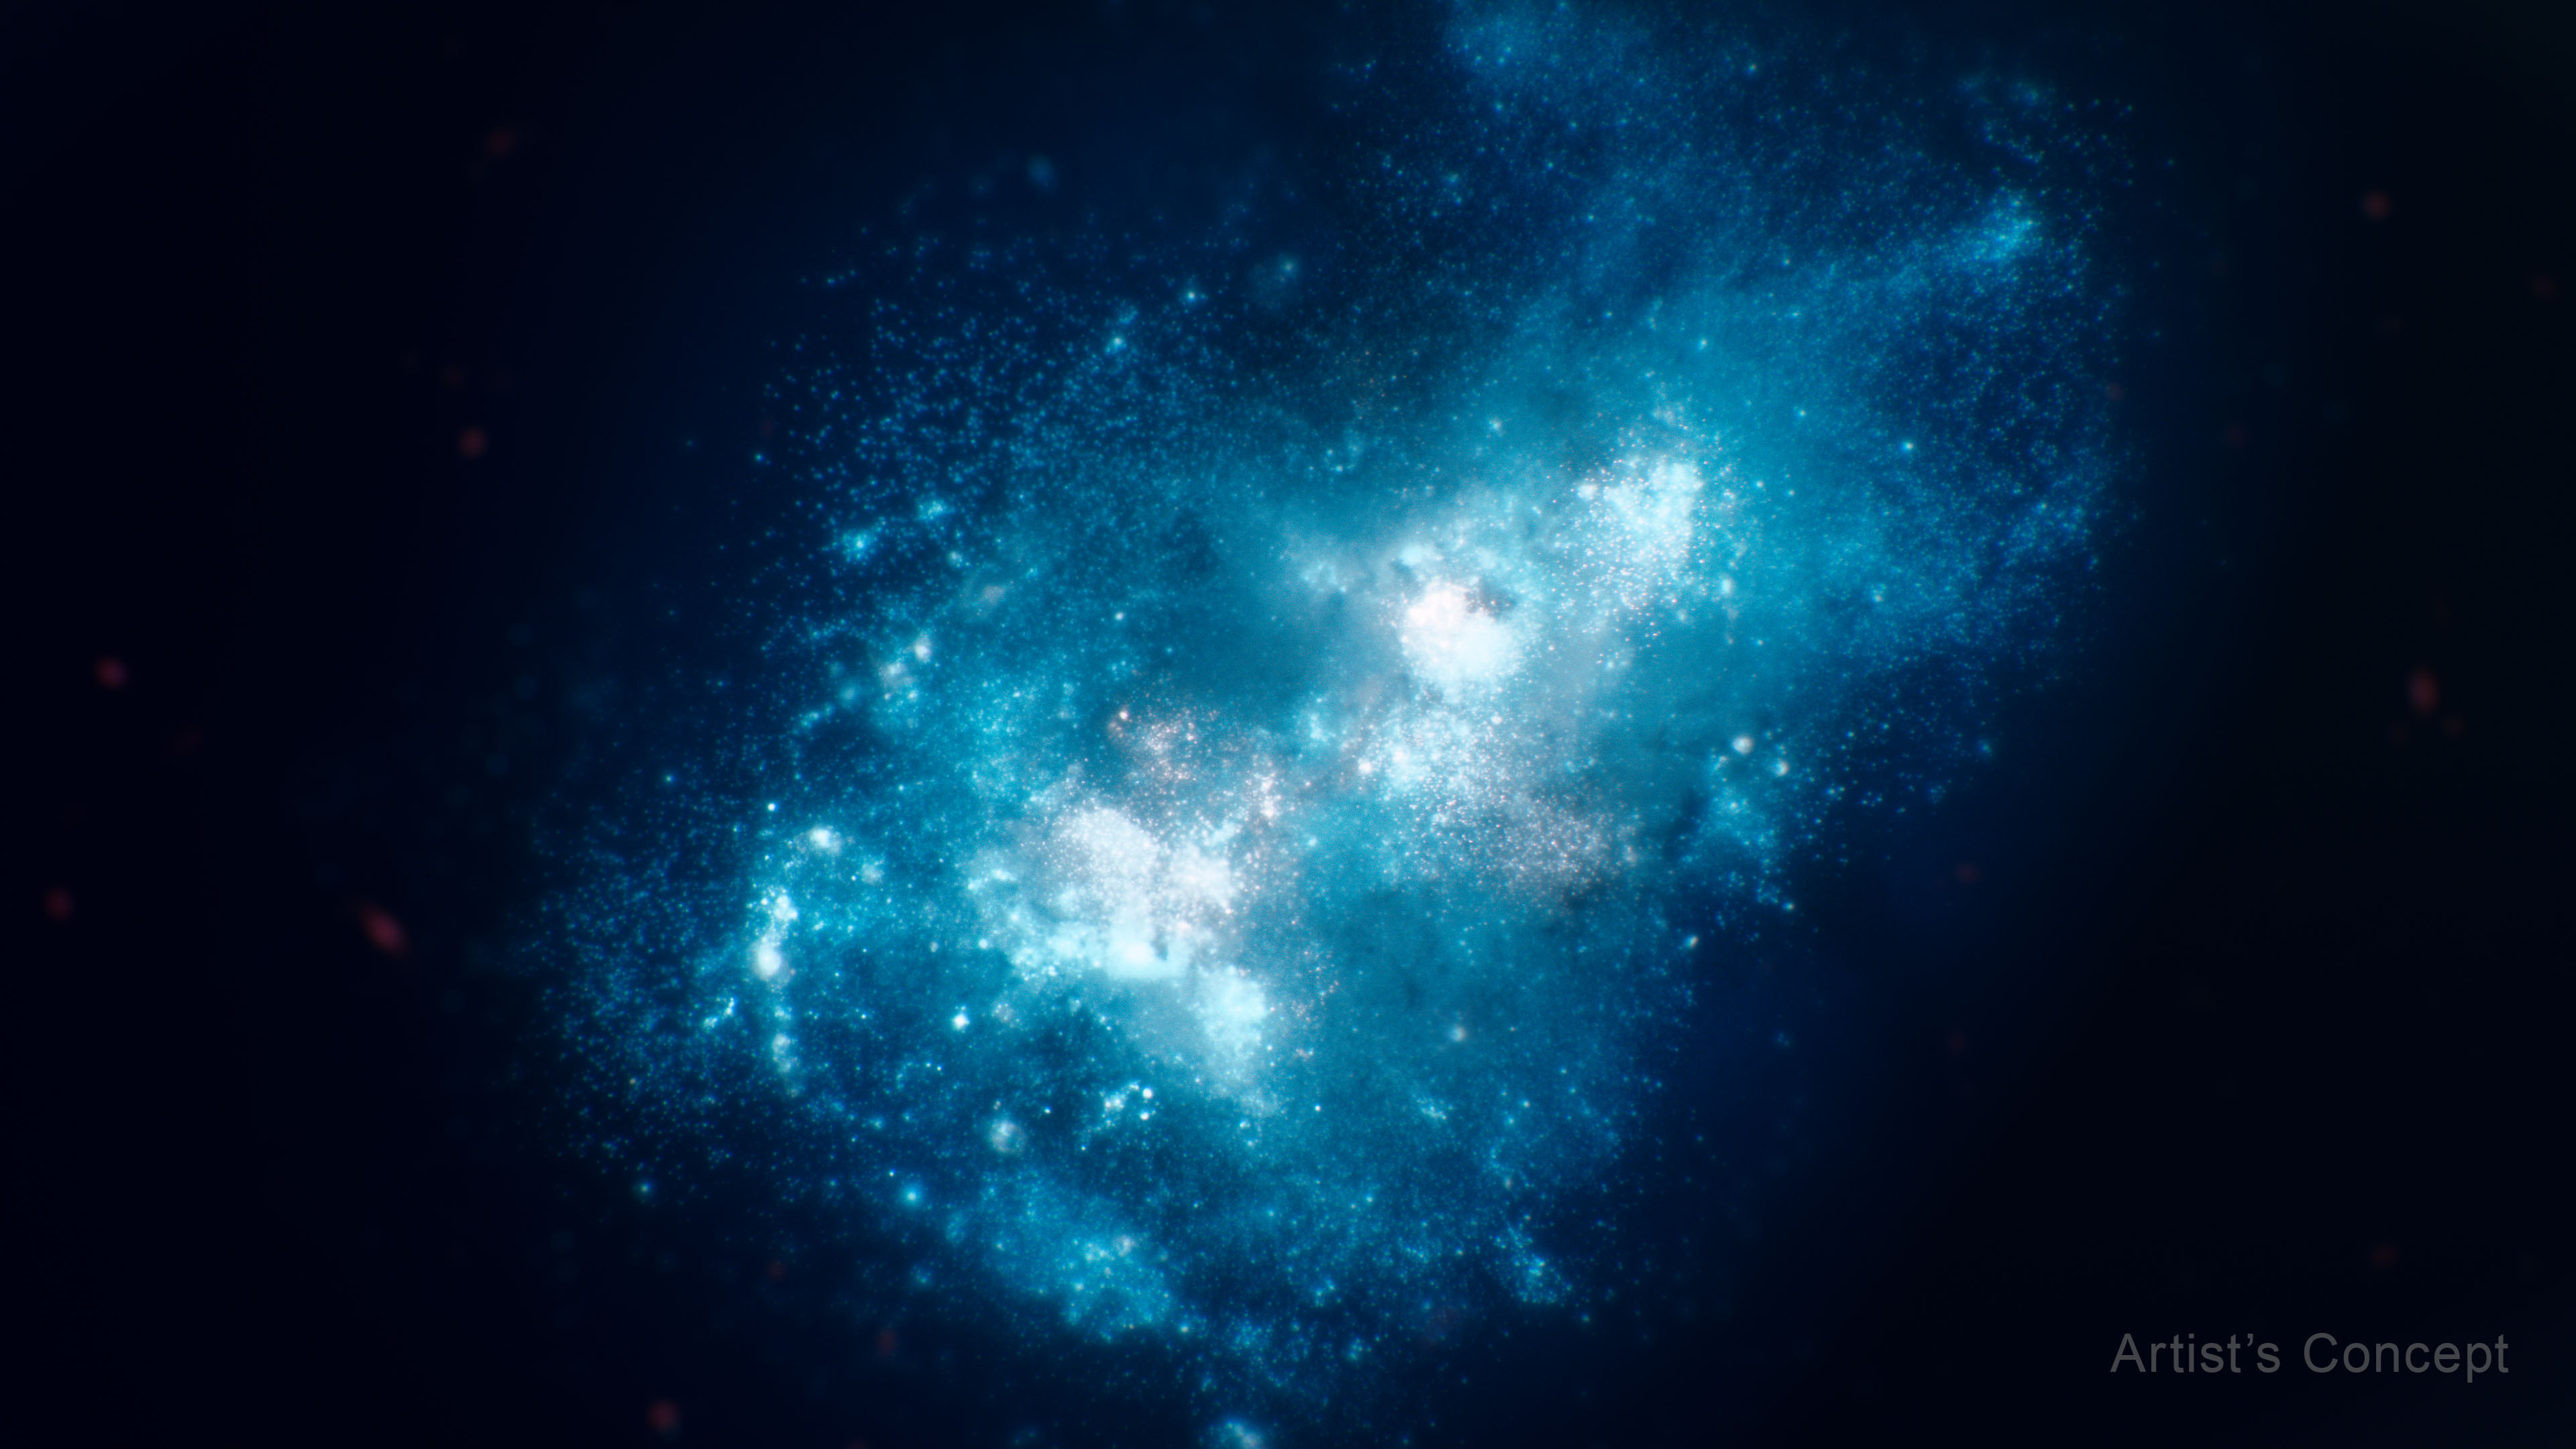

Galaxy MXDFz4.4 (Artist’s Concept)

This illustration portrays galaxy MXDFz4.4, which was bursting with young, massive stars that were tightly packed together. The galaxy existed only 1.4 billion years after the big bang, when the universe was still a mix of opaque and transparent gas as the Era of Reionization was gradually ending.

This concept is based on images and data from NASA’s Hubble Space Telescope, which show the younger stellar populations, and NASA’s James Webb Space Telescope, which detail the galaxy’s older stars.

A research team led by Ilias Goovaerts, a postdoctoral fellow at the Space Telescope Science Institute (STScI) in Baltimore, used Hubble to show that the galaxy’s younger stars formed within the last few million years of the galaxy’s existence and transformed the space around them from opaque to clear.

MXDFz4.4 is about 100 times smaller by area than our Milky Way galaxy, but it is forming stars up to 10 times faster.

Credit: Illustration: NASA, ESA, Leah Hustak (STScI)